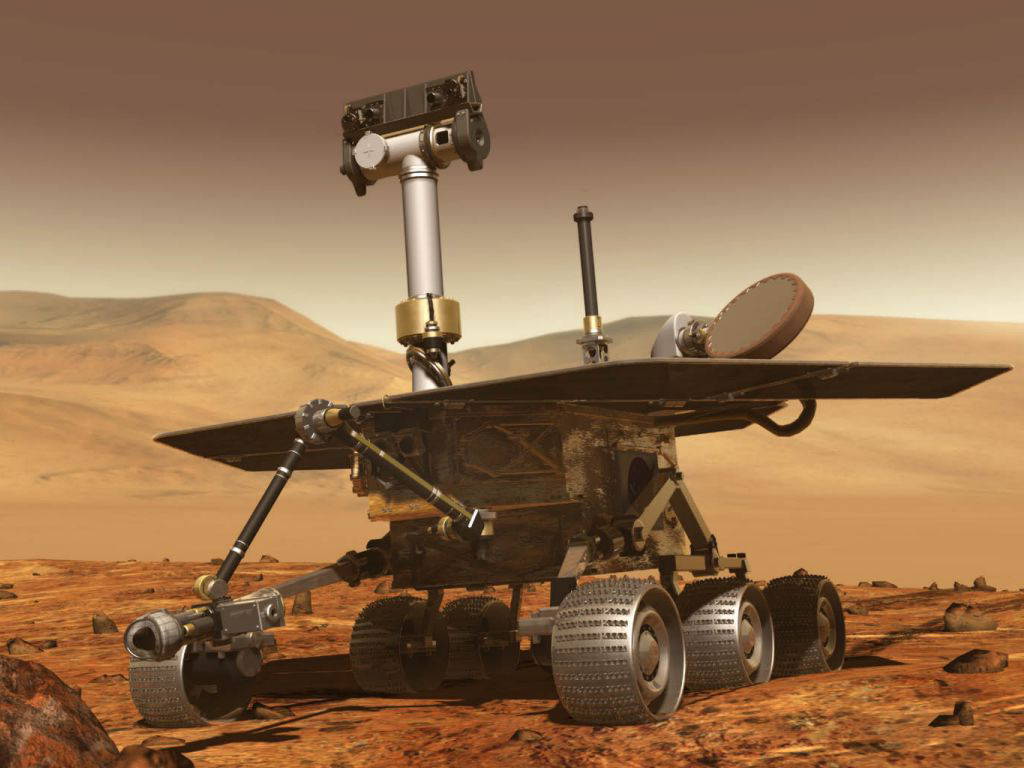

Artist’s Concept of Mars Exploration Rover

AArtist’s concept of NASA’s Artist’s concept of Mars Exploration Rover (MER) from December, 2002.

Credit: NASA/JPL